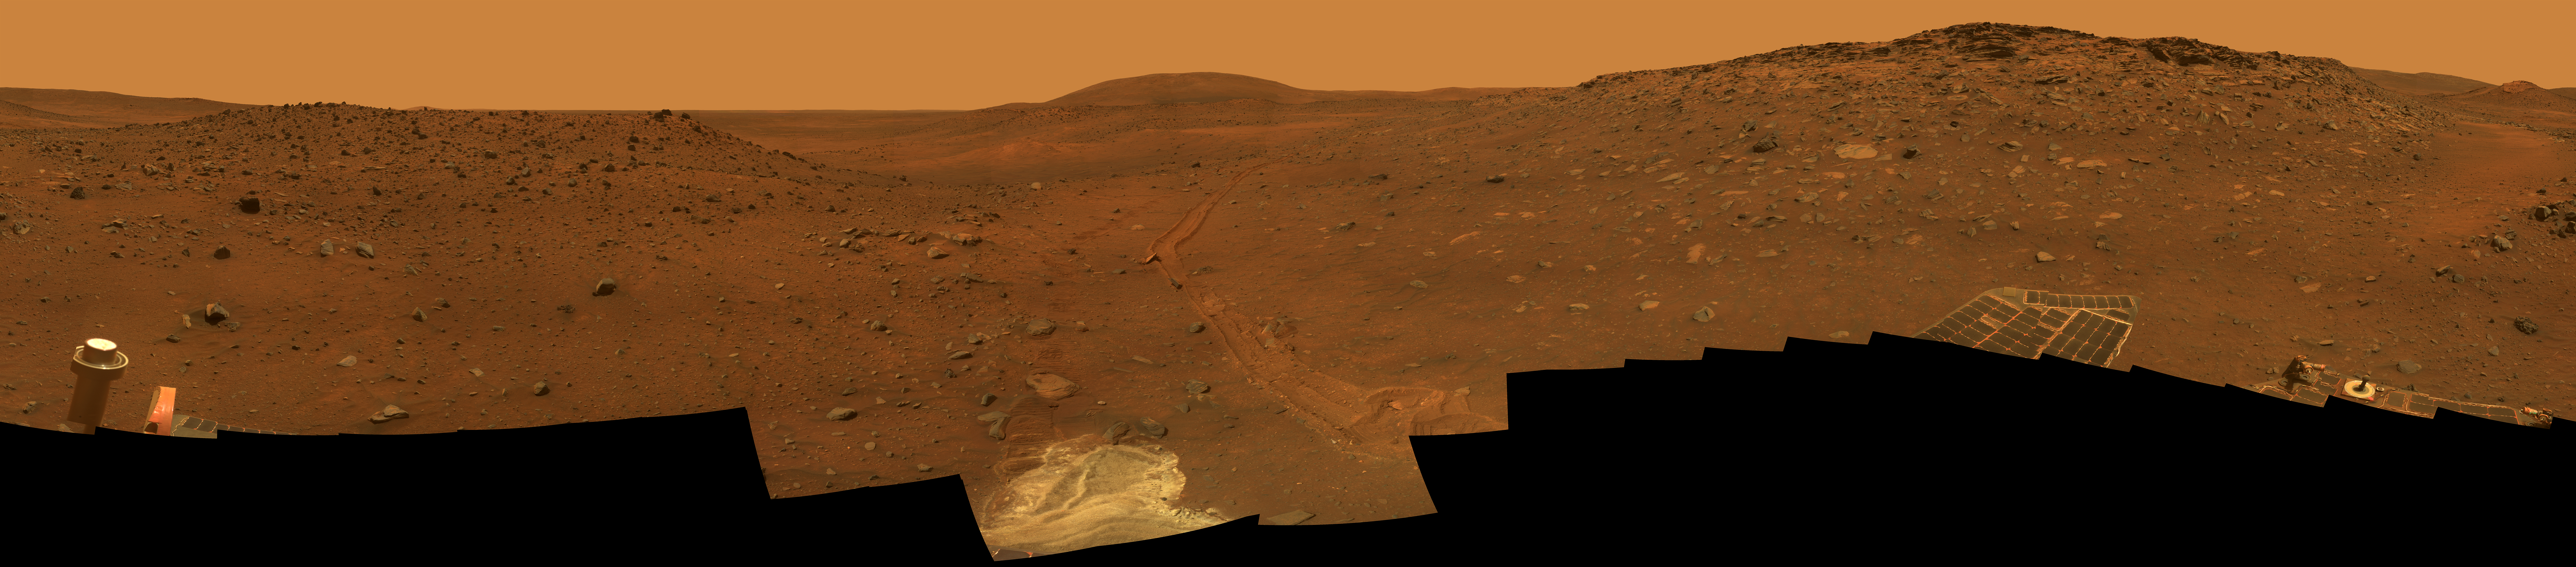

‘Calypso’ Panorama of Spirit’s View from ‘Troy’

This full-circle view from the panoramic camera (Pancam) on NASA’s Mars Exploration Rover Spirit shows the terrain surrounding the location called “Troy,” where Spirit became embedded in soft soil during the spring of 2009. The hundreds of images combined into this view were taken beginning on the 1,906th Martian day (or sol) of Spirit’s mission on Mars (May 14, 2009) and ending on Sol 1943 (June 20, 2009).

North is at the center; south at both ends. The western edge of the low plateau called Home Plate dominates the right half of the panorama. At the far right is a bright-topped mound called “Von Braun,” a possible future destination for Spirit’s exploration. Near the center of the panorama, in the distance, lies Husband Hill, where Spirit recorded views from the summit in 2005. The ridge on the left, near the rover tracks leading to Troy from the north, is called “Tsiolkovsky.” For scale, the parallel tracks are about 1 meter (39 inches) apart. The track on the right is more evident because Spirit was driving backwards, dragging its right-front wheel, which no longer rotates.

The bright soil in the center foreground is soft material in which Spirit became embedded after the wheels on that side cut through a darker top layer. The composition of different layers in the soil at the site became the subject of intense investigation by tools on Spirit’s robotic arm.

The Pancam team named this scene the camera’s Calypso Panorama. This version is an approximate true-color, red-green-blue composite panorama generated from images taken through the Pancam’s 750-nanometer, 530-nanometer and 480-nanometer filters. This “natural color” view is the rover team’s best estimate of what the scene would look like if we were there and able to see it with our own eyes.

Spirit has been investigating a region within Mars’ Gusev Crater for more than 67 months in what was originally planned as a three-month mission.

Credit: NASA/JPL-Caltech/Cornell University